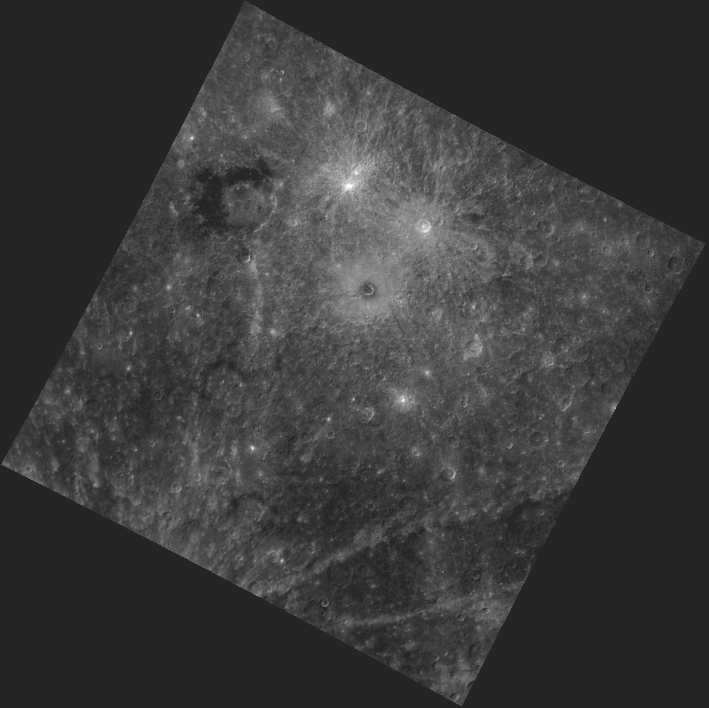

Seduced by the Dark Side

This image, taken by the Wide Angle Camera (WAC), shows the unique dark outline of Derain crater. Located in the upper left, Derain was first viewed during MESSENGER’s second flyby and subsequently named in 2009. The impact appears to have exposed “LRM,” or low reflectance material–one of the major global compositional units found on Mercury. Also visible in this image are some of Debussy’s rays, as well Berkel crater, the small dark spot surrounded by bright ejecta located just above the center of the image.

This image was acquired as part of MDIS’s color base map. The color base map is composed of WAC images taken through eight different narrow-band color filters and will cover more than 90% of Mercury’s surface with an average resolution of 1 kilometer/pixel (0.6 miles/pixel). The highest-quality color images are obtained for Mercury’s surface when both the spacecraft and the Sun are overhead, so these images typically are taken with viewing conditions of low incidence and emission angles.

The MESSENGER spacecraft is the first ever to orbit the planet Mercury, and the spacecraft’s seven scientific instruments and radio science investigation are unraveling the history and evolution of the Solar System’s innermost planet. Visit the Why Mercury? section of this website to learn more about the key science questions that the MESSENGER mission is addressing. During the one-year primary mission, MDIS is scheduled to acquire more than 75,000 images in support of MESSENGER’s science goals.

Date acquired: September 20, 2011
Image Mission Elapsed Time (MET): 224970864
Image ID: 781860
Instrument: Wide Angle Camera (WAC) of the Mercury Dual Imaging System (MDIS)
WAC filter: 5 (628 nanometers)
Center Latitude: -17.18°
Center Longitude: 25.99° E
Resolution: 2275 meters/pixel
Scale: Derain crater is 168 km (104 miles) in diameter.
Incidence Angle: 33.5°
Emission Angle: 0.4°
Phase Angle: 33.7°

These images are from MESSENGER, a NASA Discovery mission to conduct the first orbital study of the innermost planet, Mercury. For information regarding the use of images, see the MESSENGER image use policy.

Credit: NASA/Johns Hopkins University Applied Physics Laboratory/Carnegie Institution of Washington